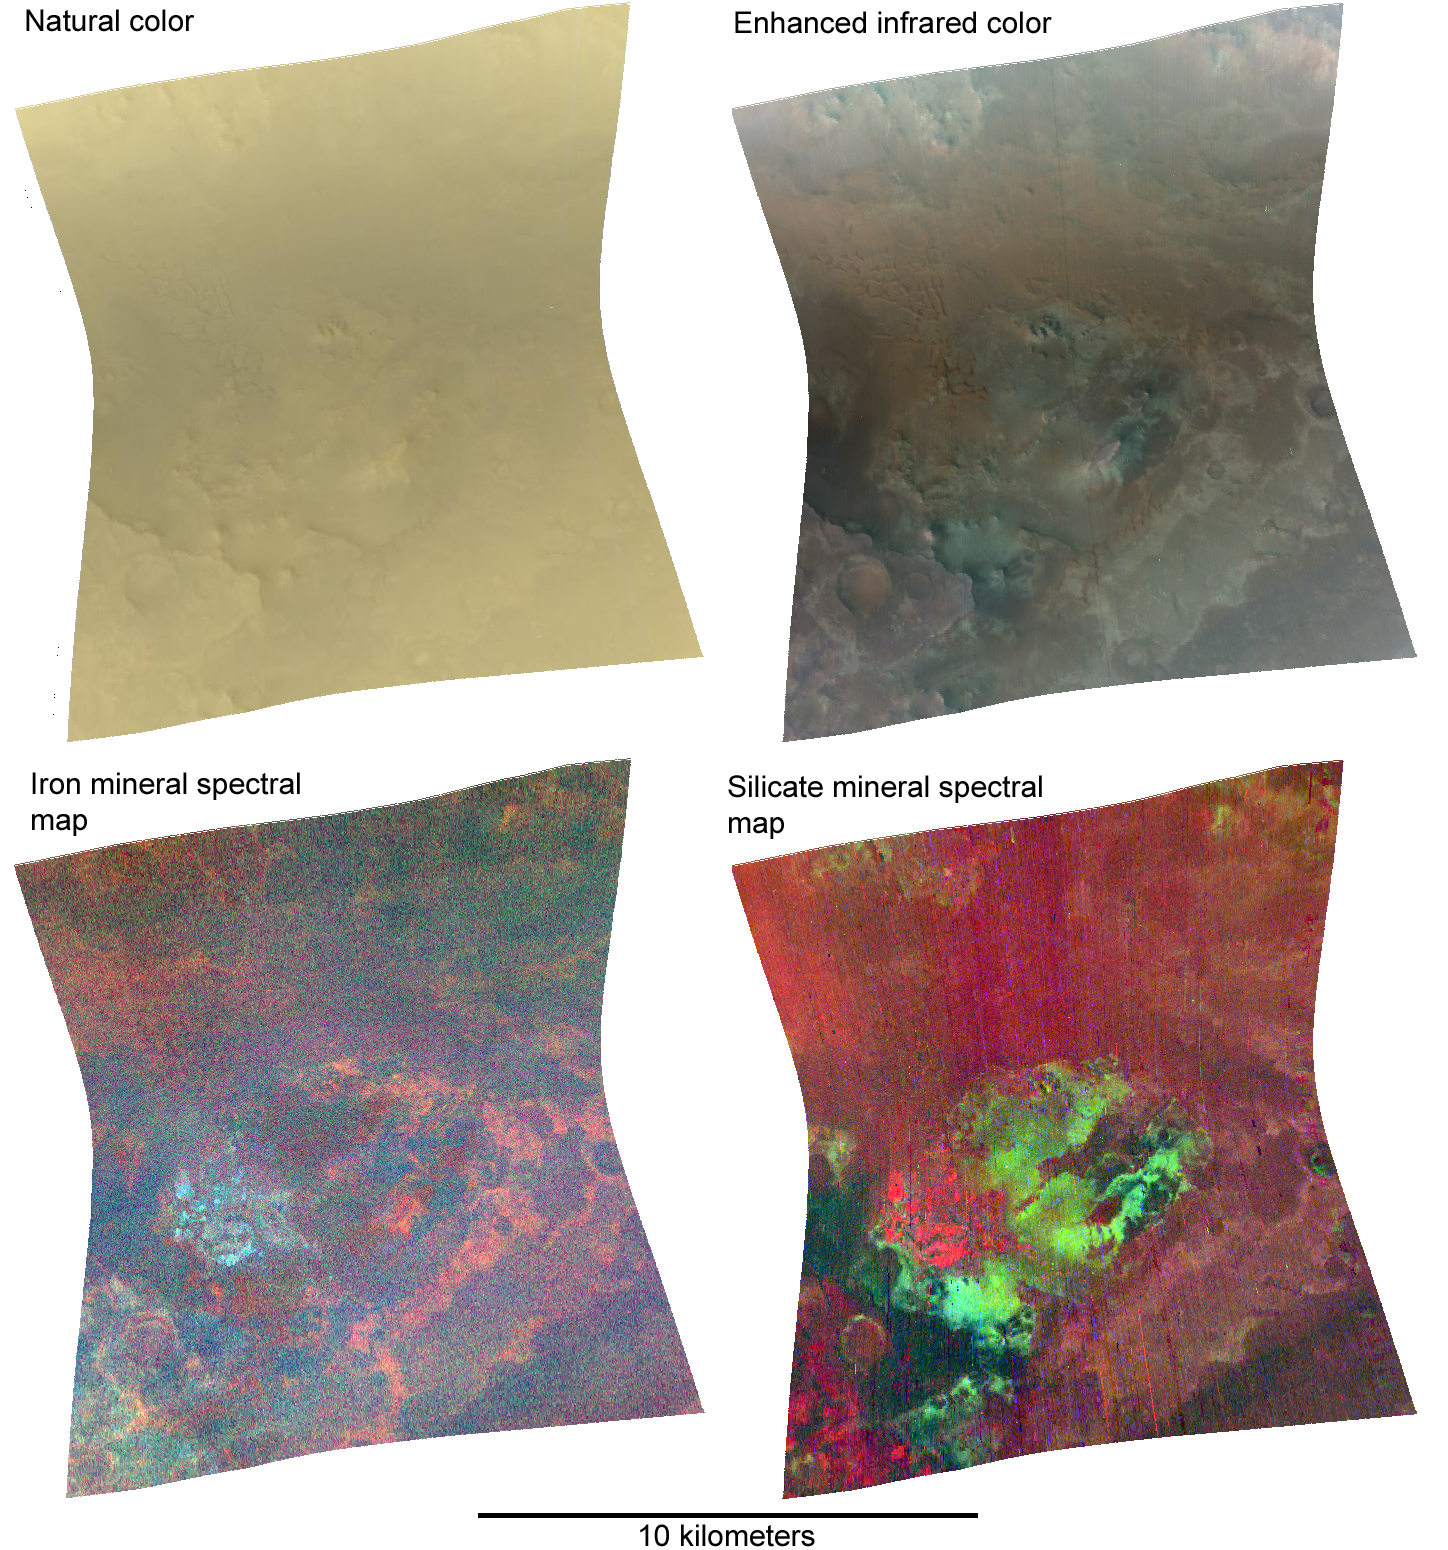

Nili Fossae in Natural Color and Across the Spectrum

The Compact Reconnaissance Imaging Spectrometer for Mars (CRISM) took this image of the Nili Fossae region at 0643 UTC (2:43 a.m. EDT) on June 21, 2007, near 21.15 degrees north latitude, 74.24 degrees east longitude. CRISM’s image was taken in 544 colors covering 0.36-3.92 micrometers, and shows features as small as 20 meters (66 feet) across. The region covered is just over 10 kilometers (6.2 miles) wide at its narrowest point, and is one of several dozen that CRISM has taken to map the minerals at candidate landing sites for the Mars Science Laboratory (MSL) mission, which will launch in 2010.

The Nili Fossae region is critical to understanding the history of water on Mars and whether water ever formed environments suitable for life, because the region is underlain by a layer of phyllosilicate (clay) minerals. This type of mineralogy formed where water was in contact with Mars’ crustal rocks for very long periods, altering the silicates in volcanic rocks. In addition, phyllosilicates can encapsulate and preserve organic chemicals associated with life (if life was present). Its rocky record of an ancient wet environment makes Nili Fossae a top contender among the 30-plus landing sites being considered for MSL, whose objectives include measuring the chemistry preserved in an ancient wet environment.

This series of four different versions of the same 544-color image illustrates the mineral-mapping capability that comes from moving beyond the wavelength range of the human eye, and into infrared wavelengths where minerals leave distinct “fingerprints” in reflected sunlight. At upper left, more than three dozen of the distinct wavelengths measured by CRISM were combined to mimic how the human eye would see the image. The subtle shading comes from the Sun’s position high in Mars’ sky when the image was taken, creating few shadows. The bland, butterscotch color comes from the dust coating nearly all of the Martian surface to some degree. At upper right, three infrared wavelengths (2.53, 1.50 and 1.08 micrometers) replace the red, green and blue image planes. These wavelengths are less sensitive to dust, and begin to show the spectral variations in the underlying rocks.

The two bottom versions combine different wavelengths to show strength of absorption due to the different minerals that are present, providing indications of the minerals’ presence and distribution. The lower left version combines measurements of the strength of iron mineral absorptions at 0.53, 0.86 and 1.0 microns in the red, green and blue image planes. Bluer areas have more pyroxene, a mineral found in volcanic basaltic rock, whereas reddish and especially orange areas have more oxidized iron minerals. The lower right version combines measurements of mineral absorptions at 1.0, 1.9 and 2.3 microns in the red, green and blue image planes. Redder areas are richer in pyroxene, and green and blue areas contain more phyllosilicate minerals. The combination of basaltic rocks and highly altered phyllosilicates in close proximity would allow MSL to make detailed measurements of rocks formed in two distinct environments.

The Compact Reconnaissance Imaging Spectrometer for Mars (CRISM) is one of six science instruments on NASA’s Mars Reconnaissance Orbiter. Led by The Johns Hopkins University Applied Physics Laboratory, the CRISM team includes expertise from universities, government agencies and small businesses in the United States and abroad.

Credit: NASA/JPL/JHUAPL